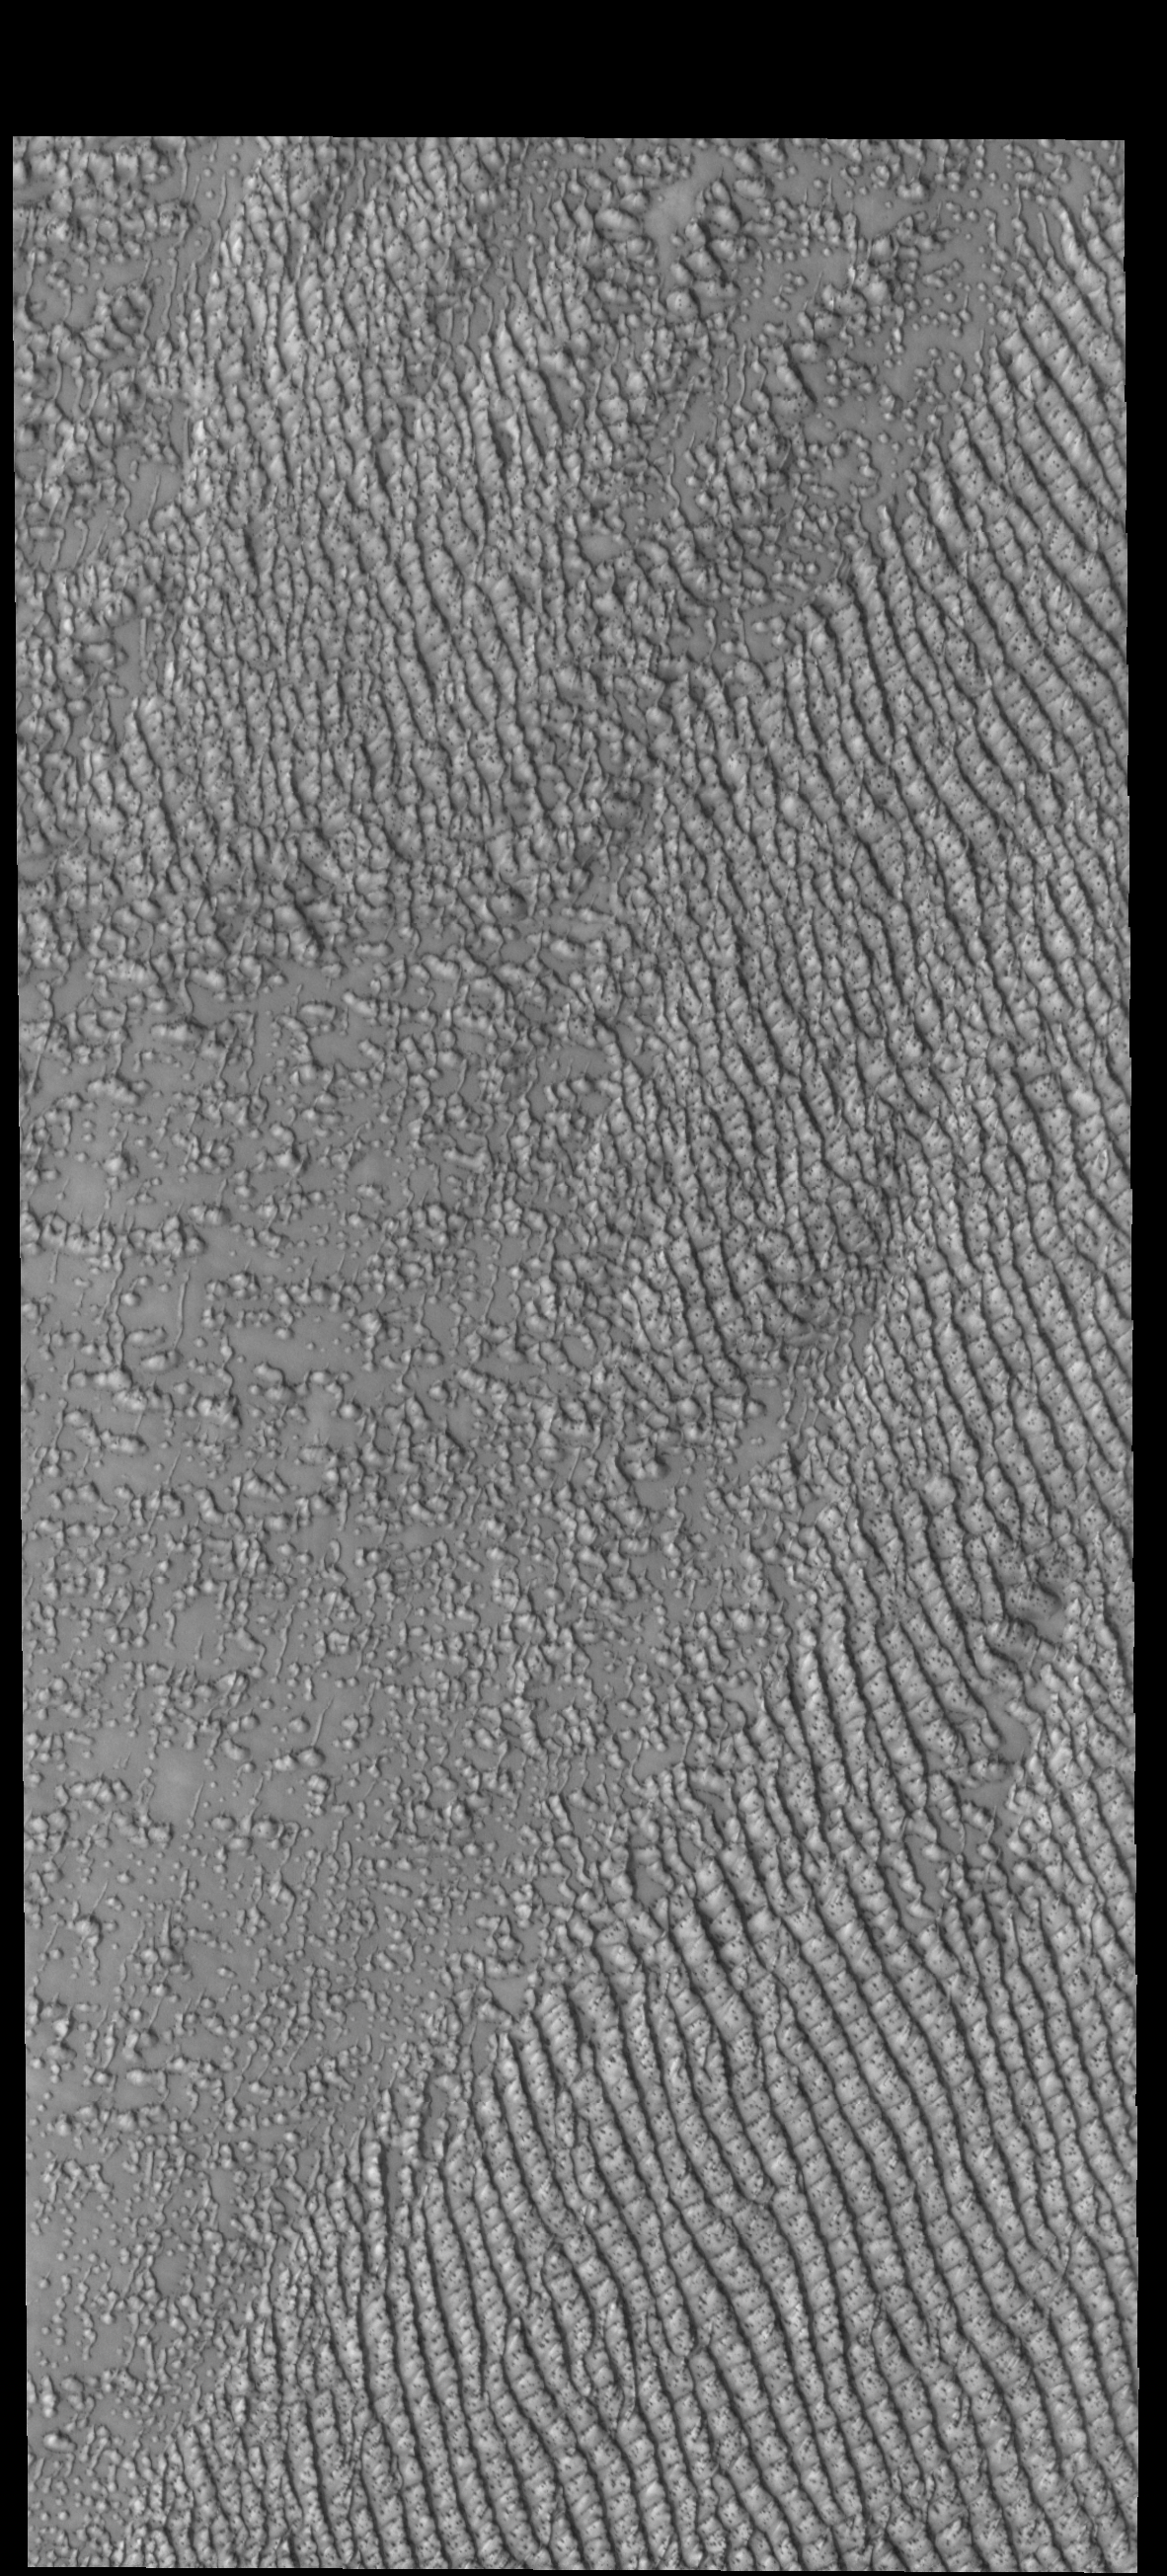

Hyperboreae Undae

Several dune fields encircle the north polar cap. Hyperboreae Undae is one of them, located near Escorial Crater and Chasma Boreale. This VIS image was taken during the spring season, when the dunes still have some frost cover.

Credit: NASA/JPL-Caltech/ASU